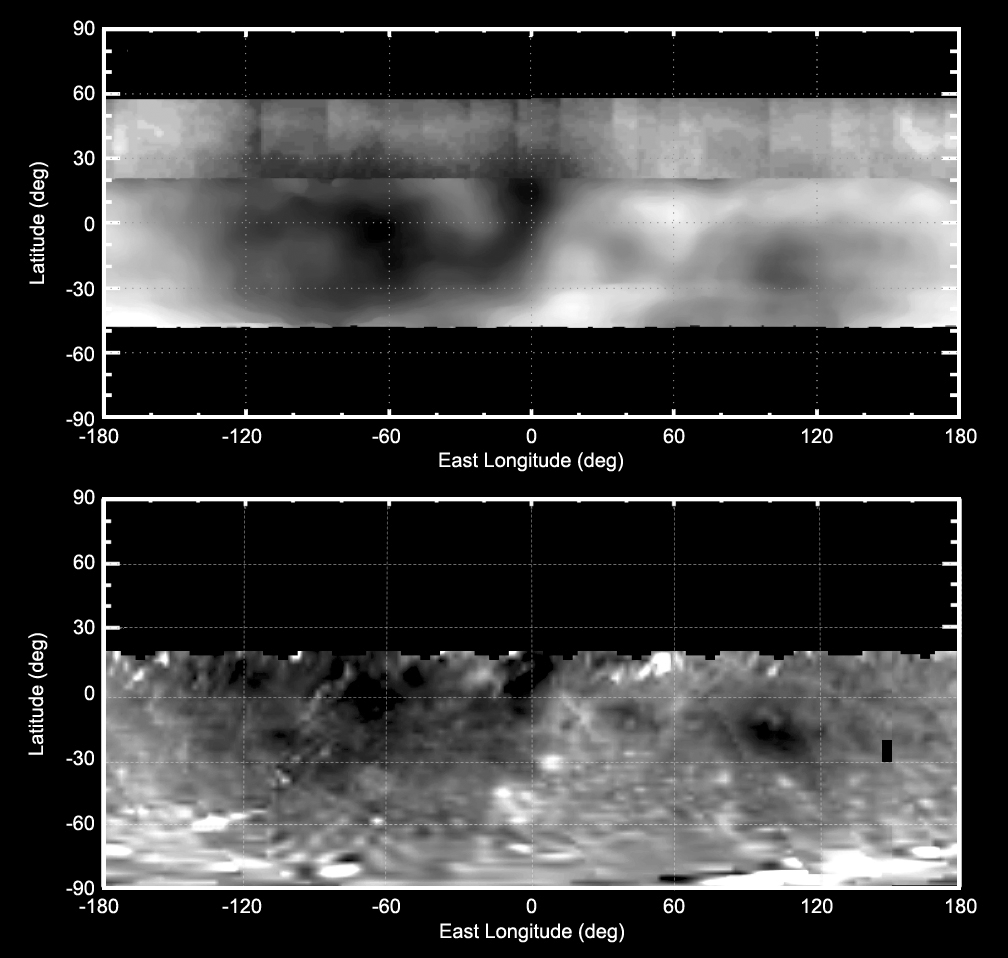

Two Views of Vesta Bright and Dark

These two maps of the giant asteroid Vesta show patterns of brightness from NASA’s Hubble Space Telescope (top) and NASA’s Dawn spacecraft (bottom). Hubble’s view is from an orbit around Earth. Dawn went into orbit around Vesta from 2011 to 2012. Scientists have been able to correlate several bright and dark features originally identified in Hubble images with features imaged at high resolution by the Dawn spacecraft’s framing camera.

The Dawn mission to Vesta and Ceres is managed by NASA’s Jet Propulsion Laboratory, a division of the California Institute of Technology in Pasadena, for NASA’s Science Mission Directorate, Washington. The University of California, Los Angeles, is responsible for overall Dawn mission science. The Dawn framing cameras were developed and built under the leadership of the Max Planck Institute for Solar System Research, Katlenburg-Lindau, Germany, with significant contributions by DLR German Aerospace Center, Institute of Planetary Research, Berlin, and in coordination with the Institute of Computer and Communication Network Engineering, Braunschweig. The framing camera project is funded by the Max Planck Society, DLR and NASA.

Credit: NASA/ESA/PSI/MIT and NASA/JPL-Caltech/UCLA/MPS/DLR/IDA